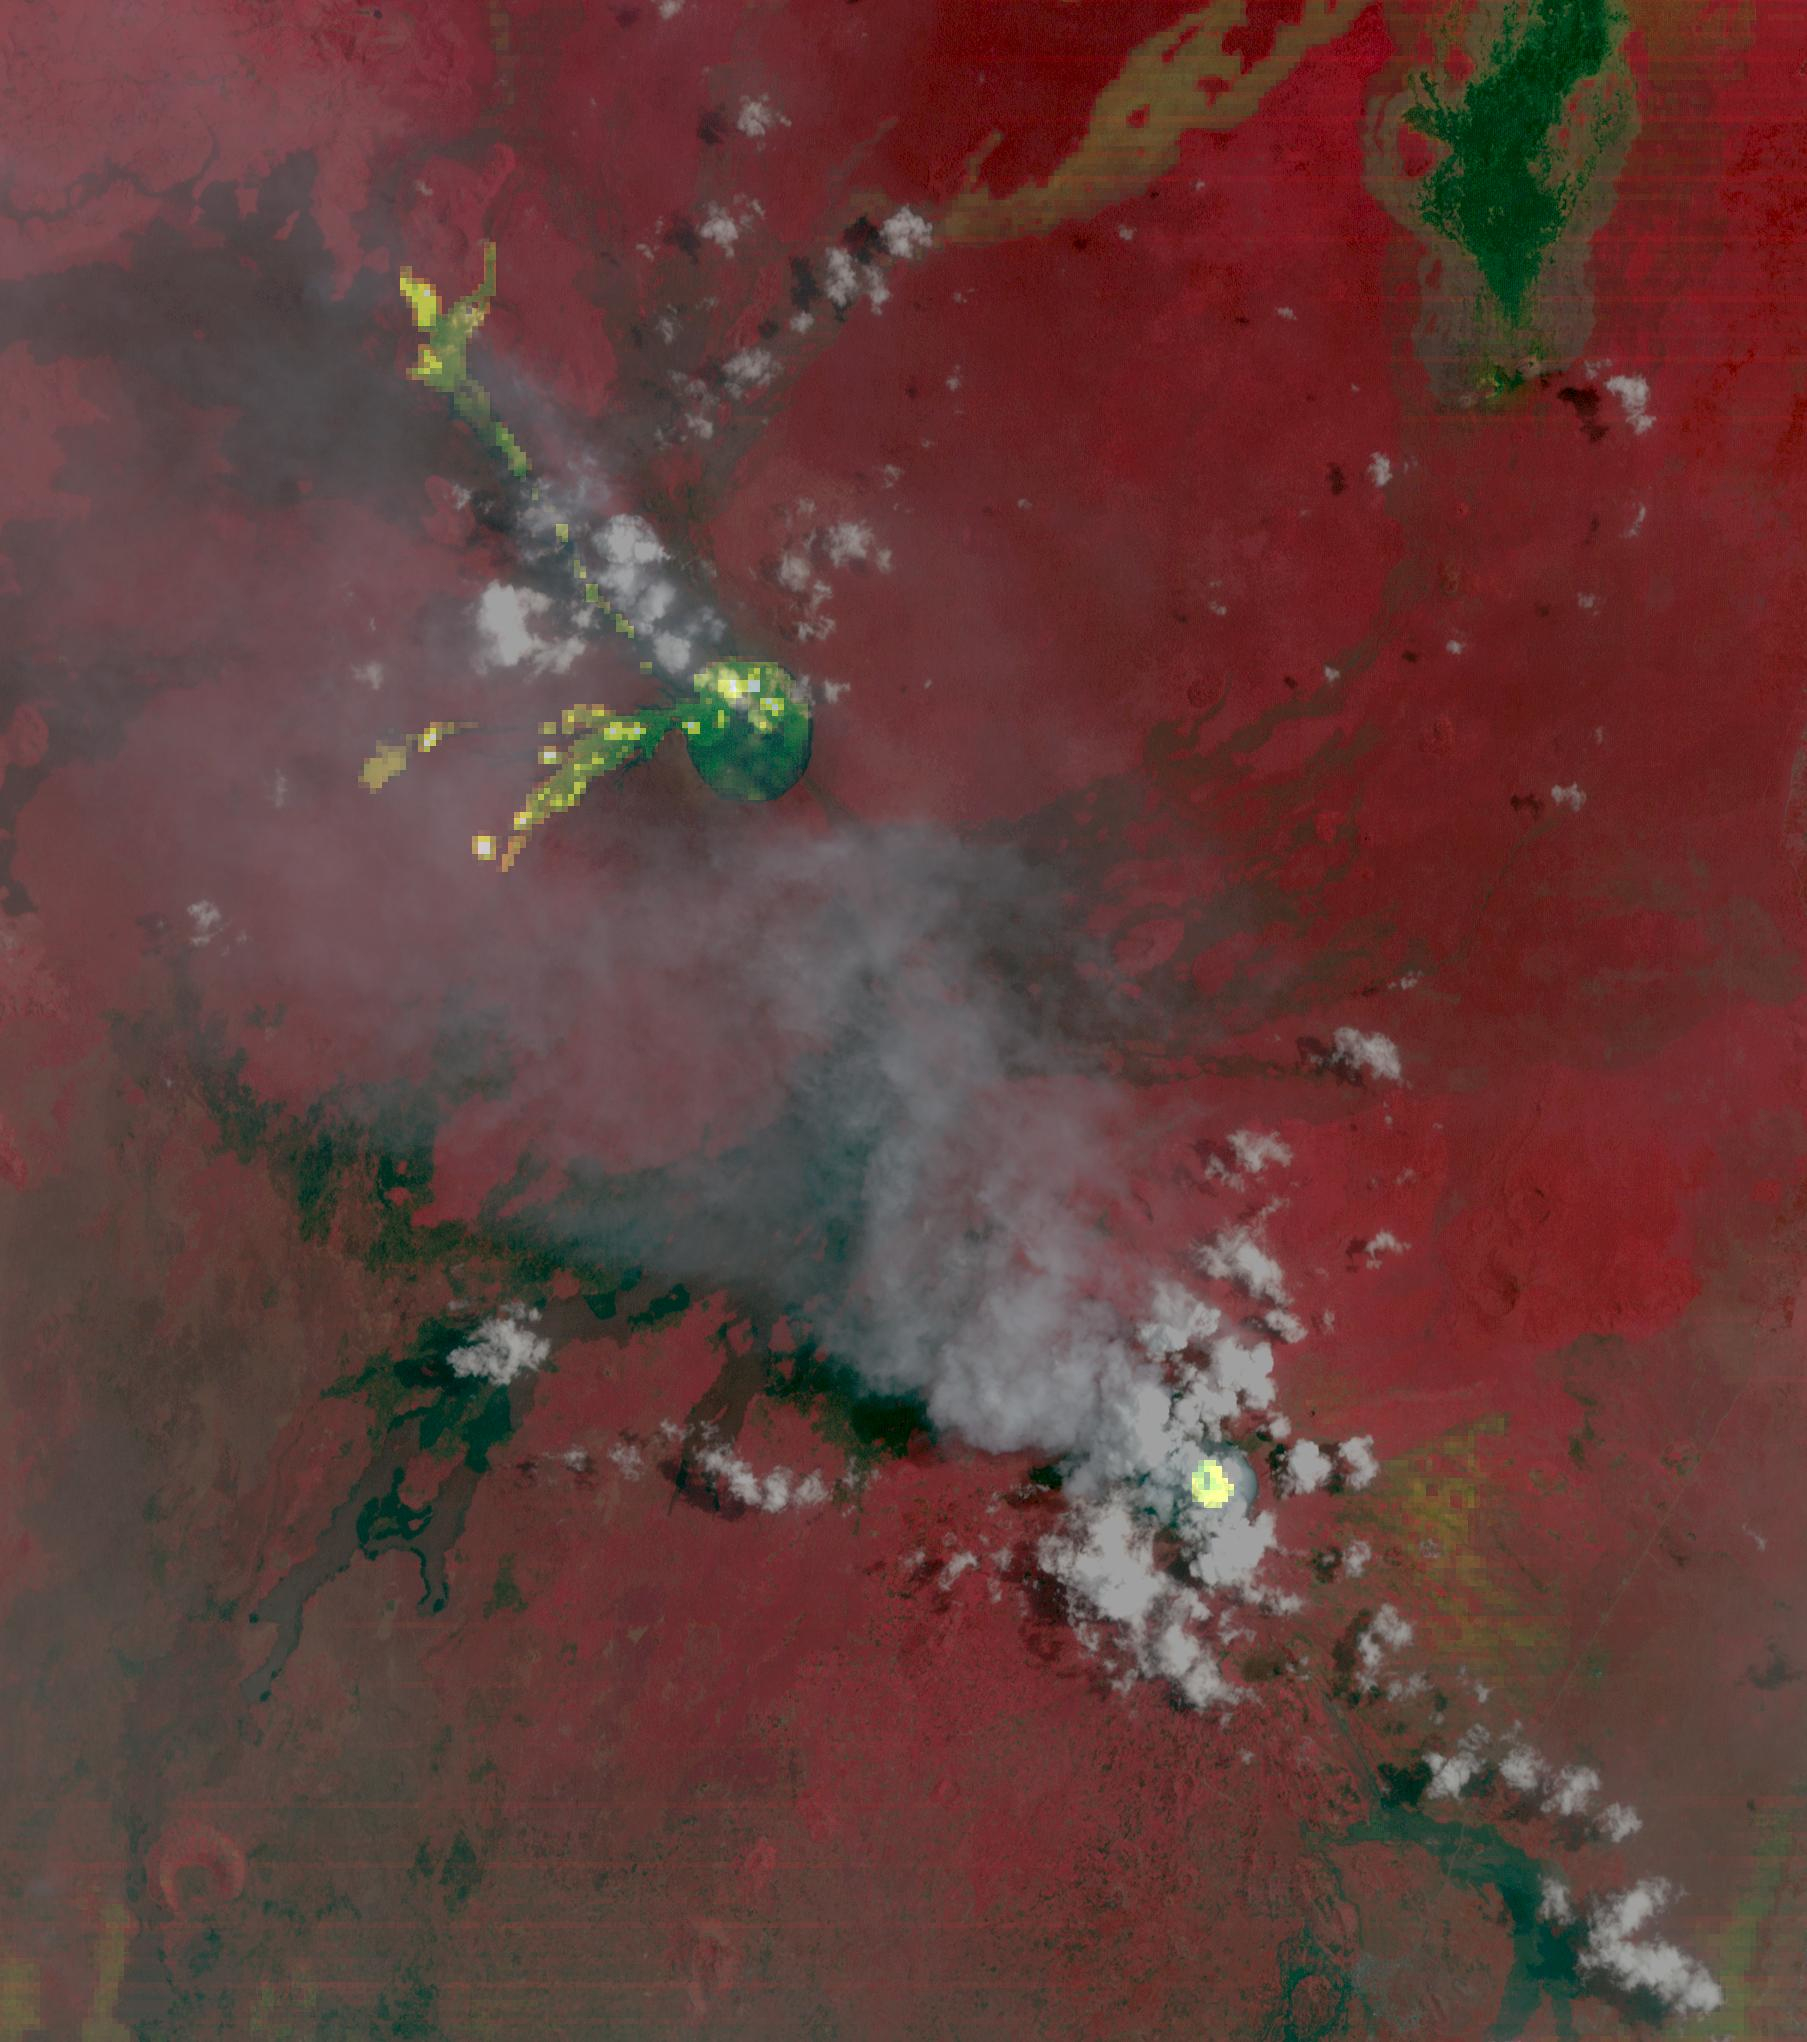

Nyamulagira Volcano, Democratic Republic Congo

Nyamulagira volcano, in the Democratic Republic of Congo, showed continuing eruptive activity since July 2024. Three lava flows (NW, W, WSW) included thermal anomalies, displayed as yellow pixels derived from thermal infrared bands. Nyiragongo crater to the southeast had a thermal anomaly in its summit crater, mostly obscured by visible clouds. Grayish ash clouds can be seen streaming NW from the crater. The image was acquired September 18, 2024, covers an area of 27,1 by 230.6 km, and is located at 1.4 degrees south, 29.2 degrees east.

With its 14 spectral bands from the visible to the thermal infrared wavelength region and its high spatial resolution of about 50 to 300 feet (15 to 90 meters), ASTER images Earth to map and monitor the changing surface of our planet. ASTER is one of five Earth-observing instruments launched Dec. 18, 1999, on Terra. The instrument was built by Japan’s Ministry of Economy, Trade and Industry. A joint U.S./Japan science team is responsible for validation and calibration of the instrument and data products.

The broad spectral coverage and high spectral resolution of ASTER provides scientists in numerous disciplines with critical information for surface mapping and monitoring of dynamic conditions and temporal change. Example applications are monitoring glacial advances and retreats; monitoring potentially active volcanoes; identifying crop stress; determining cloud morphology and physical properties; wetlands evaluation; thermal pollution monitoring; coral reef degradation; surface temperature mapping of soils and geology; and measuring surface heat balance.

The U.S. science team is located at NASA’s Jet Propulsion Laboratory in Pasadena, Calif. The Terra mission is part of NASA’s Science Mission Directorate, Washington.

Credit: NASA/METI/AIST/Japan Space Systems, and U.S./Japan ASTER Science Team